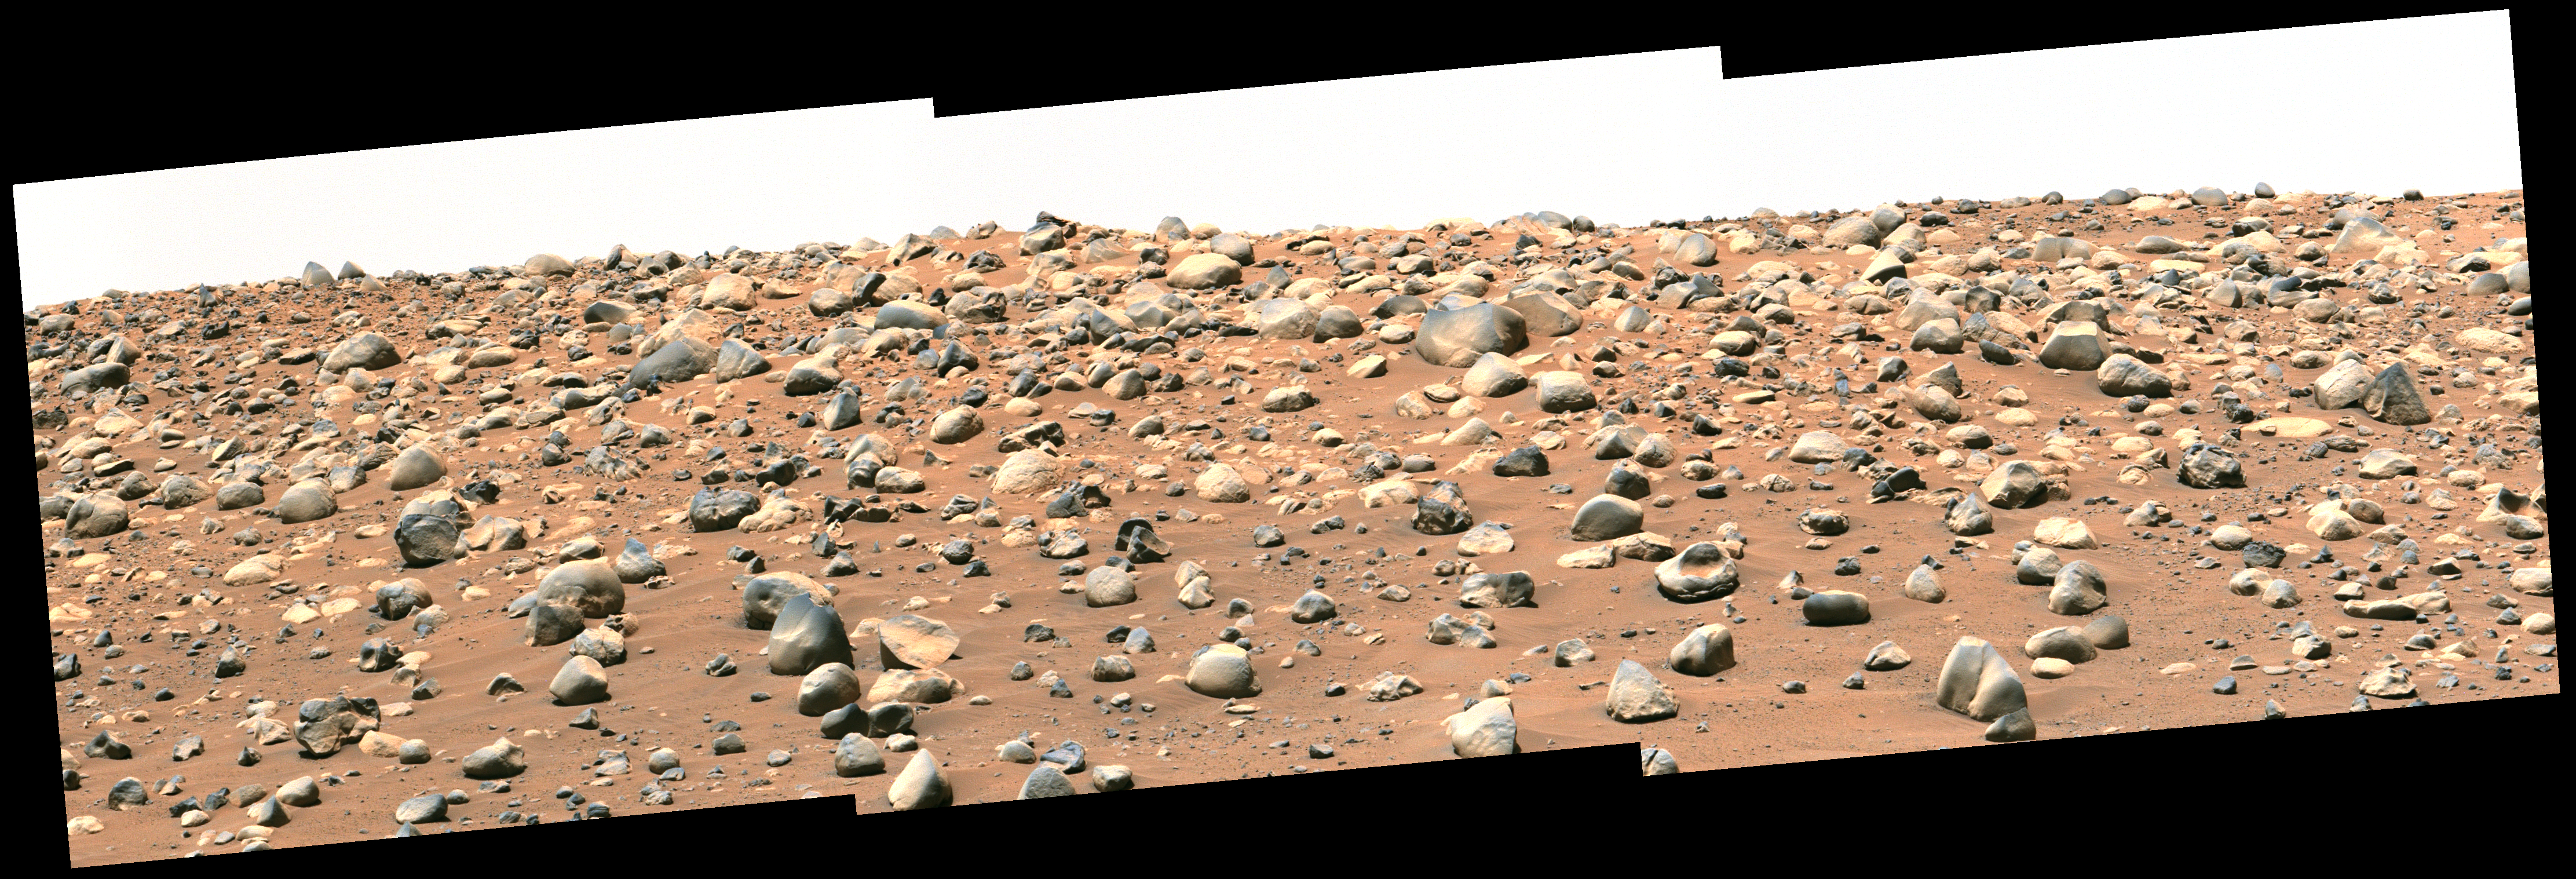

Perseverance’s Mastcam-Z Views Castell Henllys

NASA’s Perseverance Mars rover captured this mosaic of a location nicknamed “Castell Henllys” using its Mastcam-Z camera on April 13, 2023, the 763rd Martian day, or sol, of the mission. The rounded boulders seen here are believed to have been washed into Jezero Crater, which Perseverance is exploring, by strong flood waters billions of years ago. This occurred during one of three major periods that scientists have identified in the development of the lake and river system that occupied Jezero in the ancient past.

This view looks toward the southwest, with the Castell Henllys area approximately 328 feet (100 meters) away. The mosaic is made up of three images that were stitched together after being sent back to Mars. The image has been processed to improve contrast on the terrain.

Arizona State University leads the operations of the Mastcam-Z instrument, working in collaboration with Malin Space Science Systems in San Diego, on the design, fabrication, testing, and operation of the cameras, and in collaboration with the Niels Bohr Institute of the University of Copenhagen on the design, fabrication, and testing of the calibration targets.

A key objective for Perseverance’s mission on Mars is astrobiology, including the search for signs of ancient microbial life. The rover will characterize the planet’s geology and past climate, pave the way for human exploration of the Red Planet, and be the first mission to collect and cache Martian rock and regolith (broken rock and dust).

Subsequent NASA missions, in cooperation with ESA (European Space Agency), would send spacecraft to Mars to collect these sealed samples from the surface and return them to Earth for in-depth analysis.

The Mars 2020 Perseverance mission is part of NASA’s Moon to Mars exploration approach, which includes Artemis missions to the Moon that will help prepare for human exploration of the Red Planet.

NASA’s Jet Propulsion Laboratory, which is managed for the agency by Caltech in Pasadena, California, built and manages operations of the Perseverance rover.

Credit: NASA/JPL-Caltech/ASU/MSSS